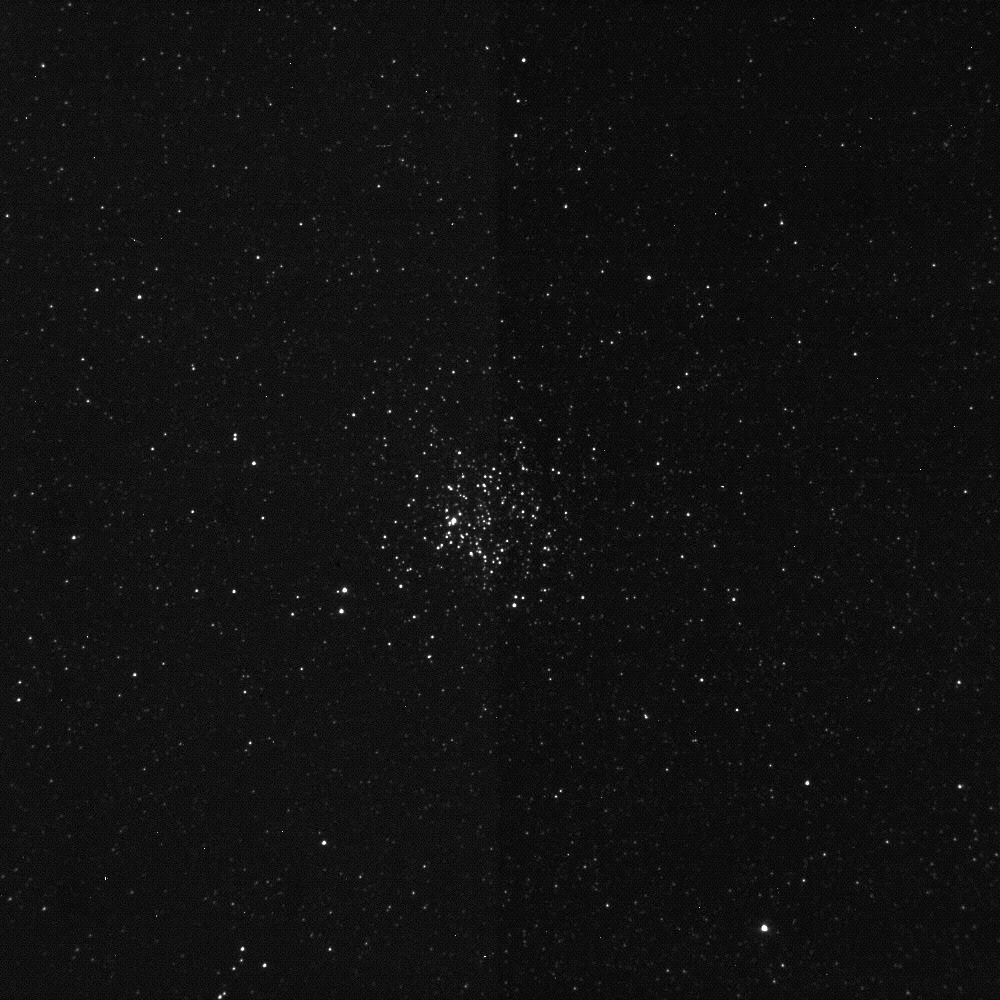

Wild Duck Cluster

On April 7, 2005, the Deep Impact spacecraft’s Impactor Target Sensor camera recorded this image of M11, the Wild Duck cluster, a galactic open cluster located 6 thousand light years away. The camera is located on the impactor spacecraft, which will image comet Tempel 1 beginning 22 hours before impact until about 2 seconds before impact. Impact with comet Tempel 1 is planned for July 4, 2005.

Credit: NASA/JPL